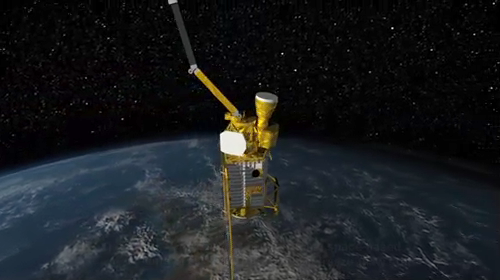

SMAP Flys over Earth (Artist Concept)

Animated Video

This animated video, created by John Howard at the Jet Propulsion Laboratory (JPL), shows the Soil Moisture Active Passive (SMAP) mission, specifically depicting how the scanning antenna will fly in space and the swath coverage over the Earth.

During the 3 year mission, SMAP will provide comprehensive global mapping measurements of soil moisture and freeze/thaw state in order to enhance the understanding of the processes that link the water, energy and carbon cycles.

Flying at an altitude of 685km, in a near-polar sun-synchronous orbit, the SMAP instrument platform includes a L-band radar and an L-band radiometer, that will rotate about the nadir axis at approximately 14 rpm; thereby, creating a conical wide swath beam of approximately 1000km, that is capable of getting global coverage every 3 days.

The L-Band radar is being built at JPL and the L-band radiometer is being built at Goddard Space Flight Center (GSFC). The SMAP mission is managed JPL in Pasadena, Calif., for the NASA’s Science Mission Directorate in Washington D.C. JPL is a division of the California Institute of Technology in Pasadena.

Credit: NASA/JPL-Caltech